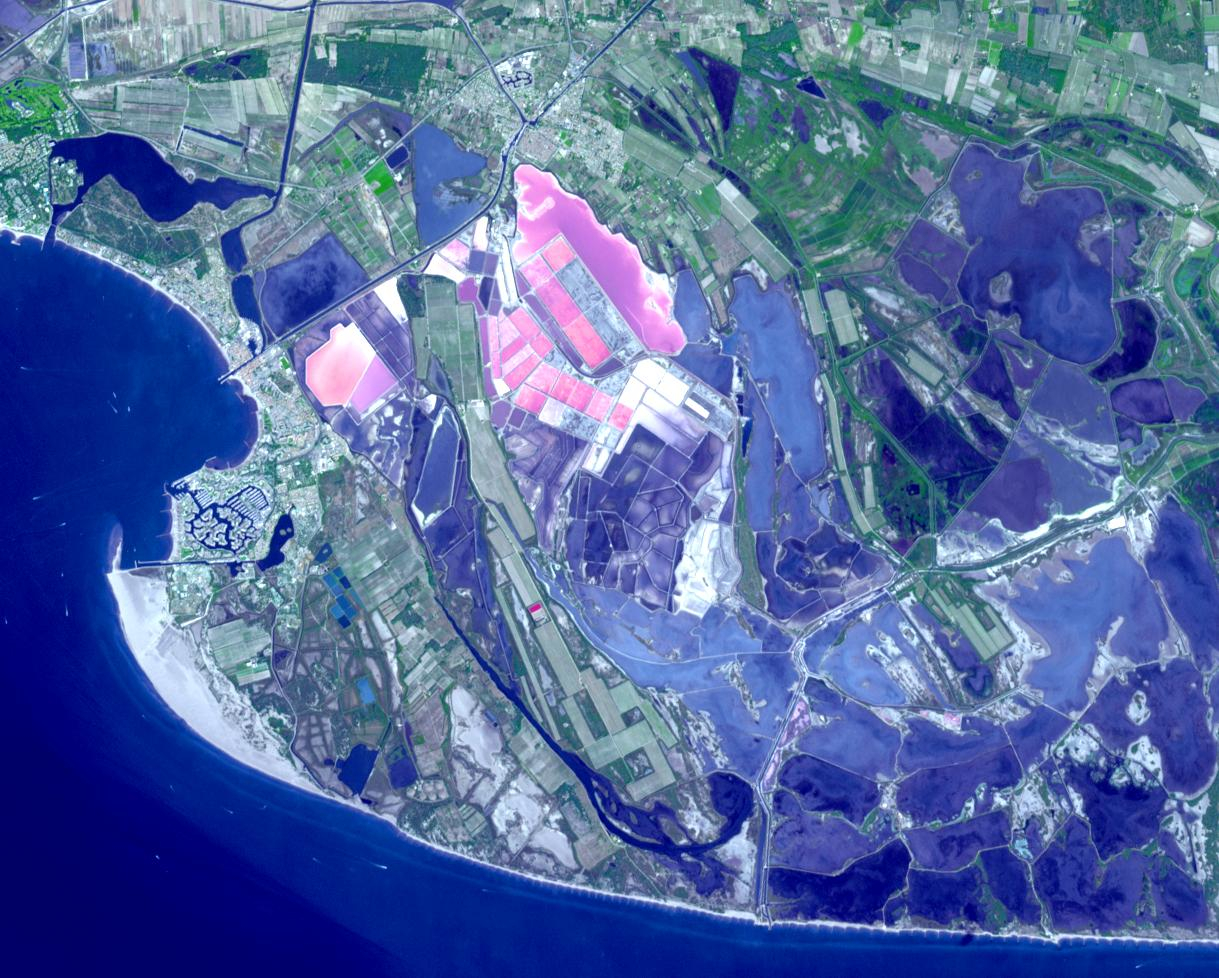

Salin-de-Giraud, France

Salin-de-Giraud is a major center of salt production on the right bank of the Rhone River in southern France. Through evaporation of seawater, about one million tons of salt are produced every year. In addition, the recovery of sodium carbonate is key to the manufacture of the soap of Marseille. The image was acquired September 2, 2020, covers an area of 14.7 by 18.3 km, and is located at 43.4 degrees north, 4.7 degrees east.

With its 14 spectral bands from the visible to the thermal infrared wavelength region and its high spatial resolution of about 50 to 300 feet (15 to 90 meters), ASTER images Earth to map and monitor the changing surface of our planet. ASTER is one of five Earth-observing instruments launched Dec. 18, 1999, on Terra. The instrument was built by Japan’s Ministry of Economy, Trade and Industry. A joint U.S./Japan science team is responsible for validation and calibration of the instrument and data products.

The broad spectral coverage and high spectral resolution of ASTER provides scientists in numerous disciplines with critical information for surface mapping and monitoring of dynamic conditions and temporal change. Example applications are monitoring glacial advances and retreats; monitoring potentially active volcanoes; identifying crop stress; determining cloud morphology and physical properties; wetlands evaluation; thermal pollution monitoring; coral reef degradation; surface temperature mapping of soils and geology; and measuring surface heat balance.

The U.S. science team is located at NASA’s Jet Propulsion Laboratory in Pasadena, Calif. The Terra mission is part of NASA’s Science Mission Directorate, Washington.

Credit: NASA/METI/AIST/Japan Space Systems, and U.S./Japan ASTER Science Team